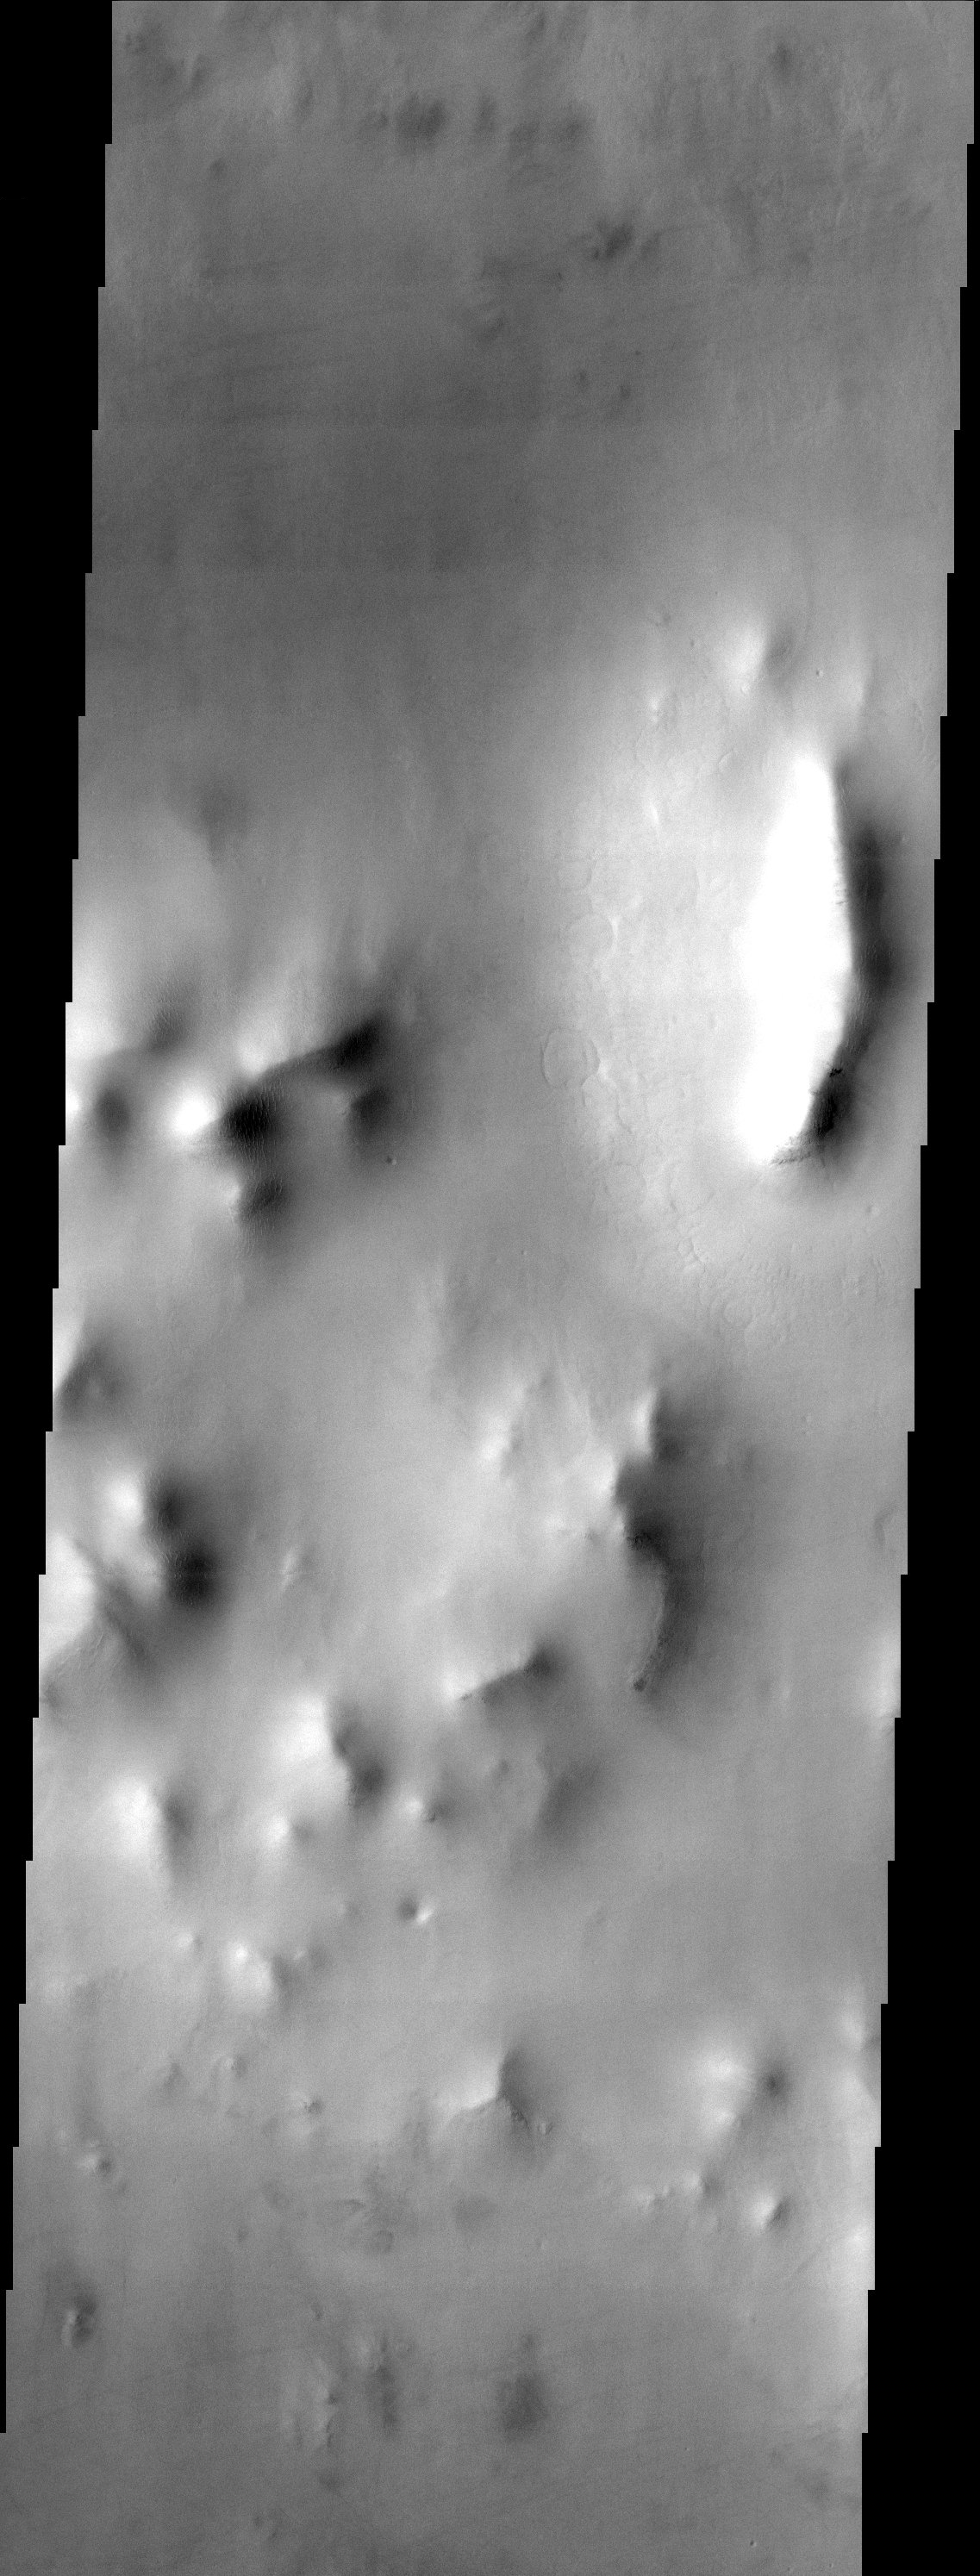

Ridges swimming in a sea of dust

The muted terrain of northern Acidalia Planitia testifies to the fact that the region is heavily mantled with dust. The most interesting features in this image are the small terraces located along the flanks of the ridges and the patterned ground seen at the base of the largest ridge (upper right). These features appear to be classic examples of periglacial landforms and may indicate the presence of shallow subsurface ice.

Note: this THEMIS visual image has not been radiometrically nor geometrically calibrated for this preliminary release. An empirical correction has been performed to remove instrumental effects. A linear shift has been applied in the cross-track and down-track direction to approximate spacecraft and planetary motion. Fully calibrated and geometrically projected images will be released through the Planetary Data System in accordance with Project policies at a later time.

NASA’s Jet Propulsion Laboratory manages the 2001 Mars Odyssey mission for NASA’s Office of Space Science, Washington, D.C. The Thermal Emission Imaging System (THEMIS) was developed by Arizona State University, Tempe, in collaboration with Raytheon Santa Barbara Remote Sensing. The THEMIS investigation is led by Dr. Philip Christensen at Arizona State University. Lockheed Martin Astronautics, Denver, is the prime contractor for the Odyssey project, and developed and built the orbiter. Mission operations are conducted jointly from Lockheed Martin and from JPL, a division of the California Institute of Technology in Pasadena.

Image information: VIS instrument. Latitude 54.9, Longitude 351 East (9 West). 19 meter/pixel resolution.

Credit: NASA/JPL/Arizona State University